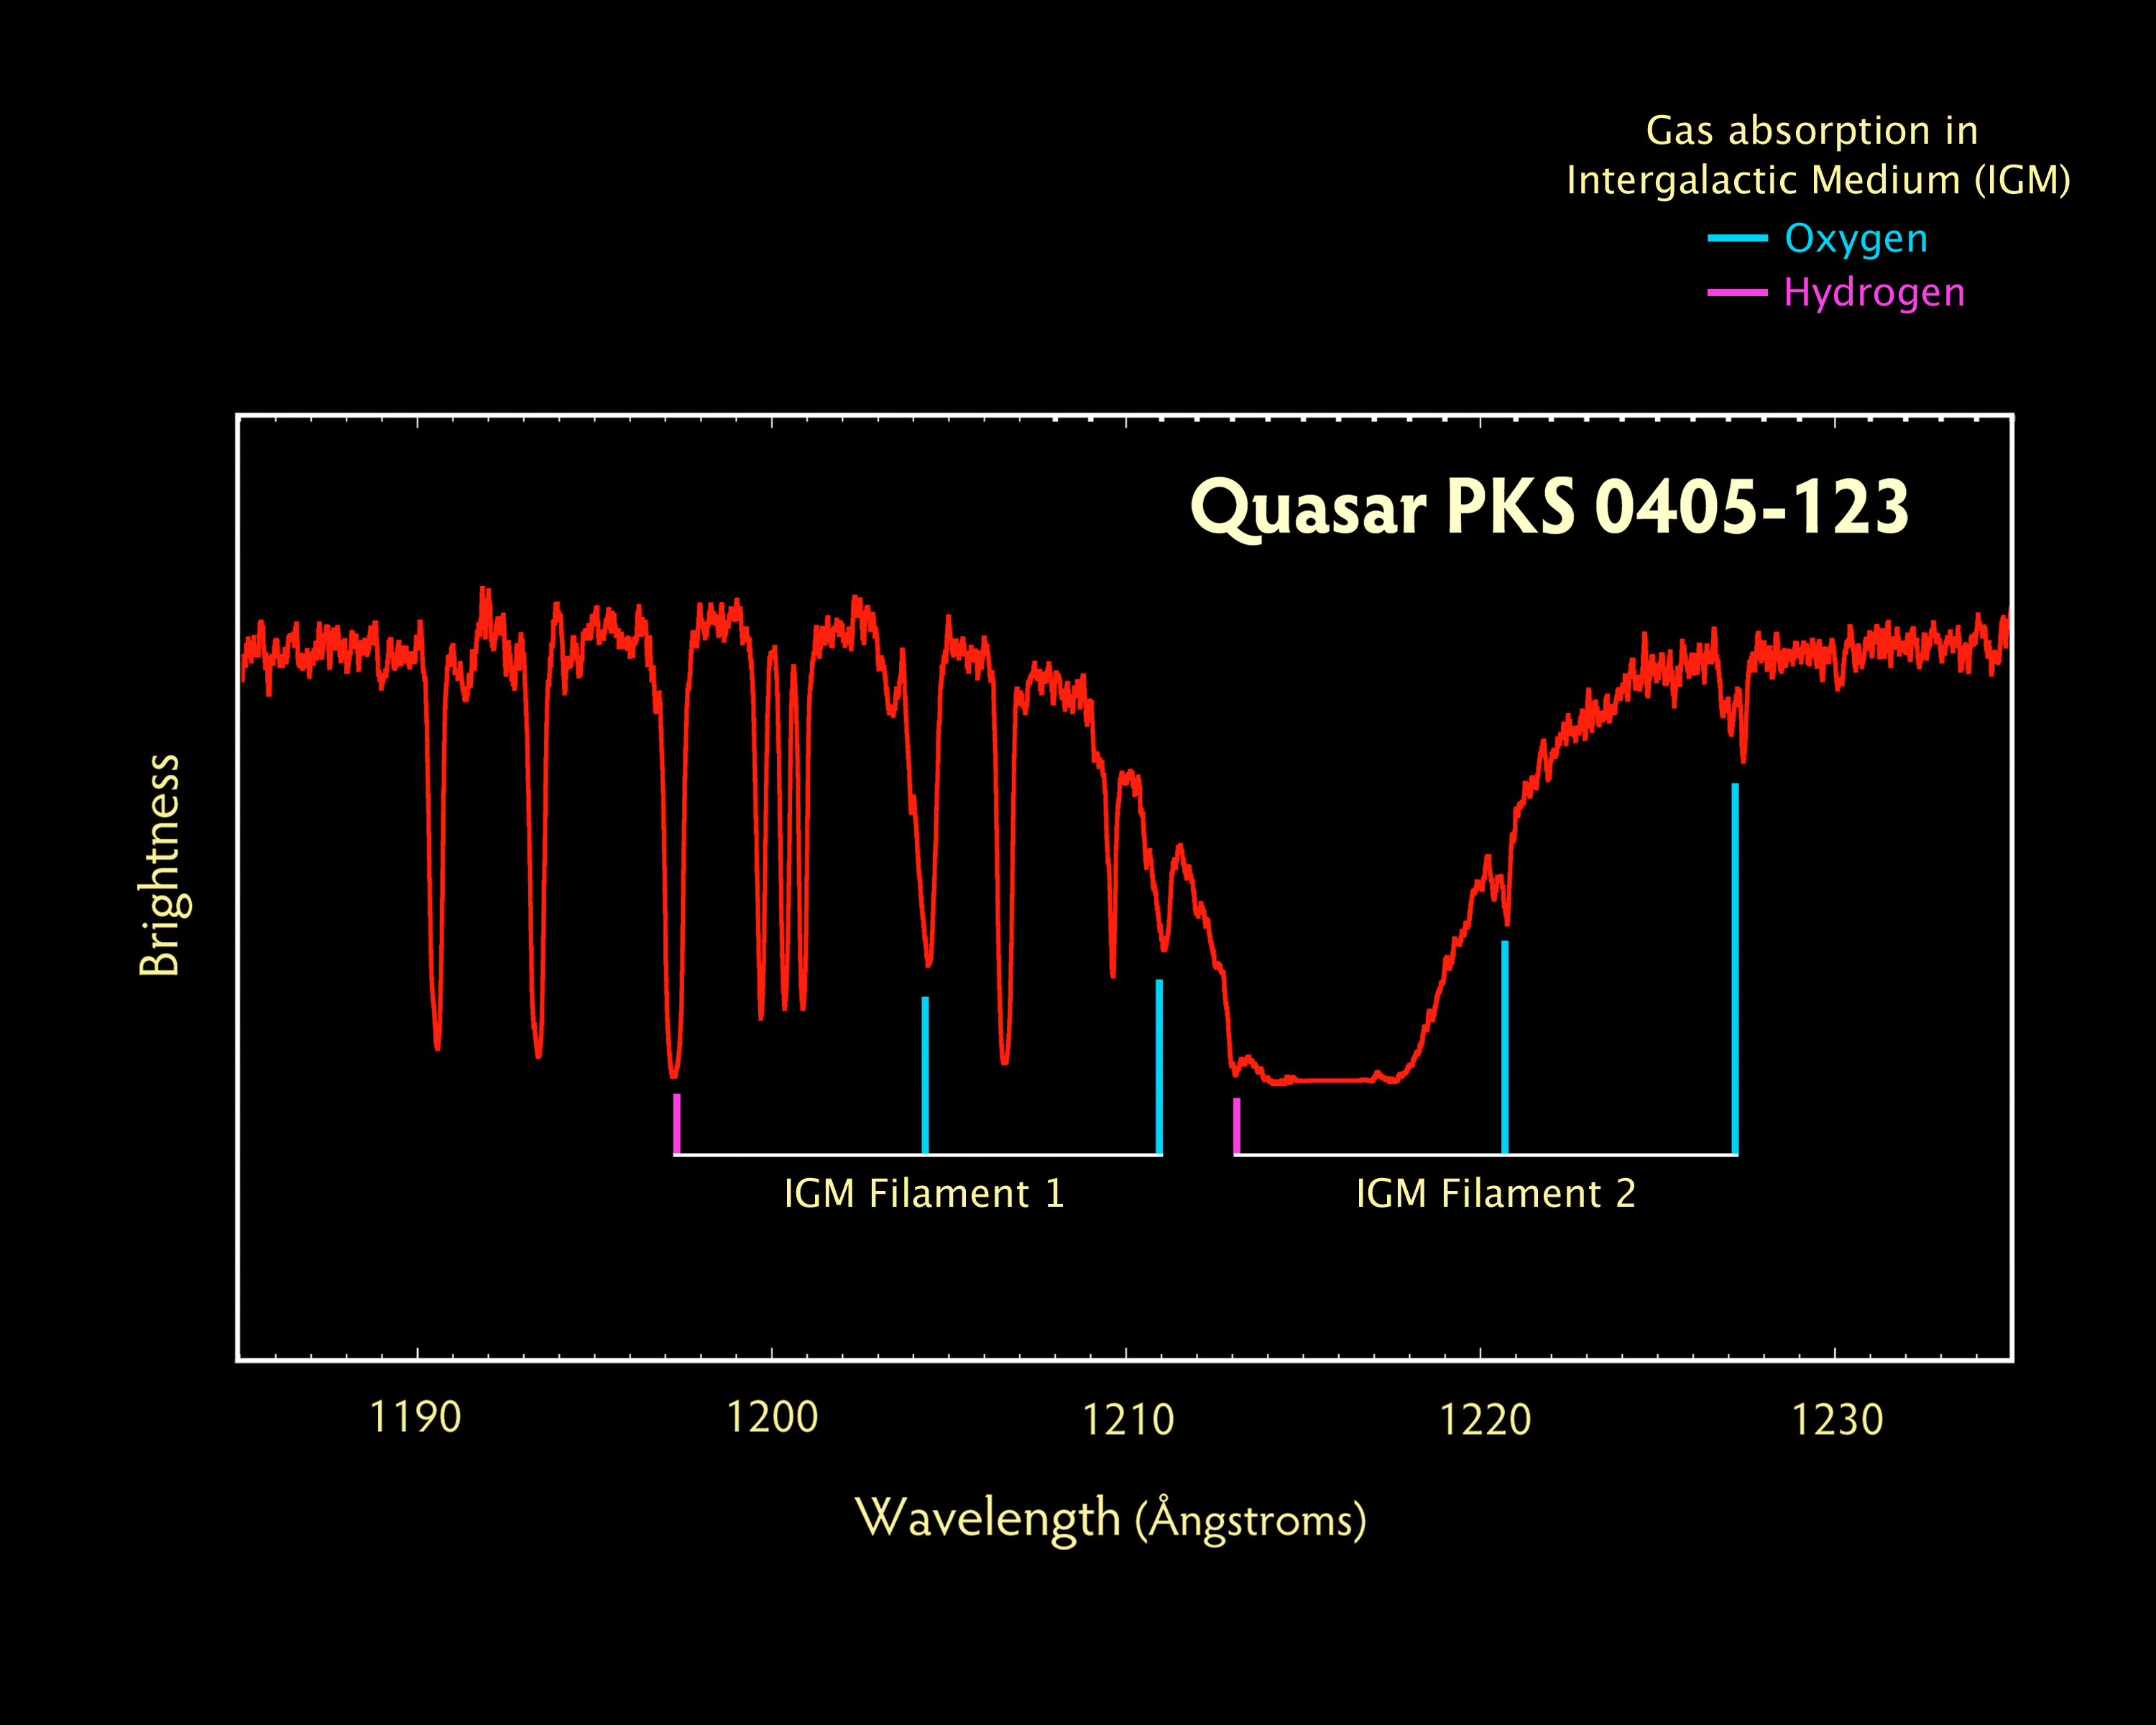

PKS 0405-123 COS Spectrum

Spectrum of PKS 0405-123 quasar, showing evidence of intergalactic clouds at different distances

Credit: NASA, ESA, and the Hubble SM4 ERO Team